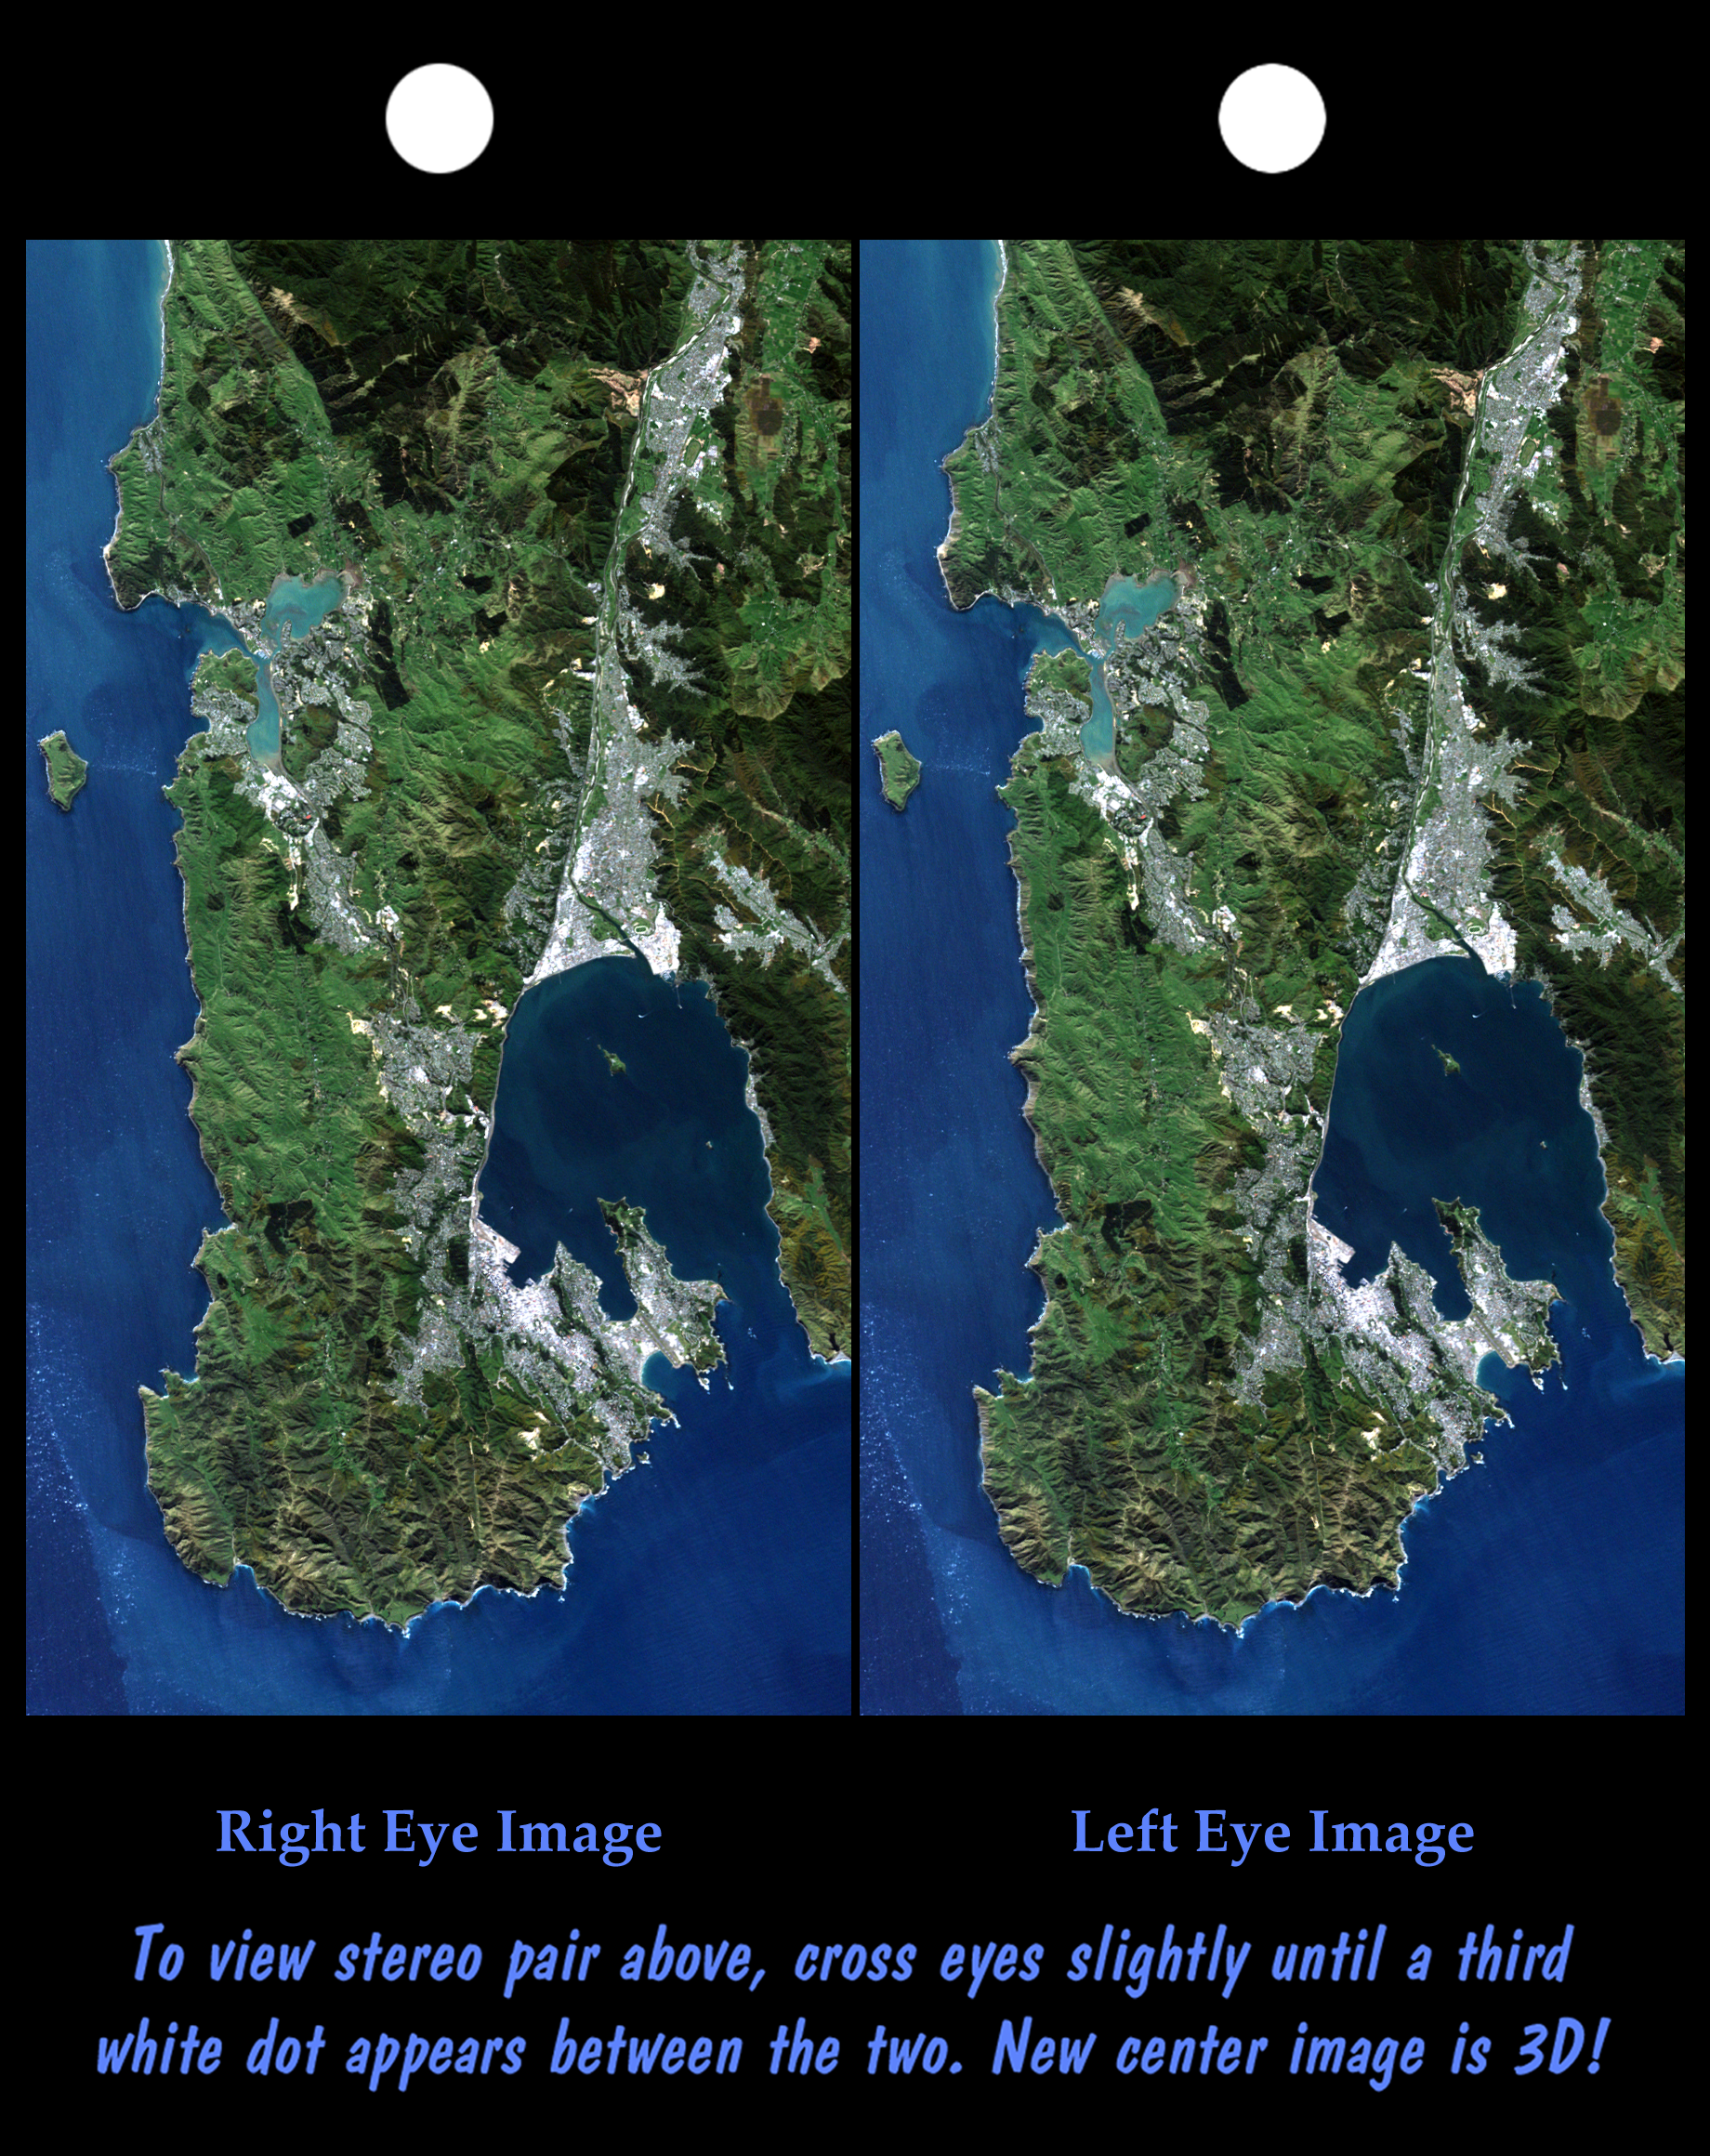

Stereo Pair: Wellington, New Zealand

Wellington, the capital city of New Zealand, is located on the shores of Port Nicholson, a natural harbor at the south end of North Island. The city was founded in 1840 by British emigrants and now has a regional population of more than 400,000 residents. As seen here, the natural terrain imposes strong control over the urban growth pattern (urban features generally appear gray or white in this view). Rugged hills generally rising to 300 meters (~1,000 feet) help protect the city and harbor from strong winter winds

New Zealand is seismically active and faults are readily seen in the topography. The Wellington Fault forms the straight northwestern (left) shoreline of the harbor. Toward the southwest (down) the fault crosses through the city, then forms linear canyons in the hills before continuing offshore at the bottom. Toward the northeast (upper right) the fault forms the sharp mountain front along the northern edge of the heavily populated Hutt Valley.

This stereoscopic image pair was generated using topographic data from the Shuttle Radar Topography Mission, combined with an enhanced true color Landsat7 satellite image. The topography data are used to create two differing perspectives of a single image, one perspective for each eye. In doing so, each point in the image is shifted slightly, depending on its elevation. When stereoscopically merged, the result is a vertically exaggerated view of the Earth’s surface in its full three dimensions.

Landsat satellites have provided visible light and infrared images of the Earth continuously since 1972. SRTM topographic data match the 30 meter (99 foot) spatial resolution of most Landsat images and will provide a valuable complement for studying the historic and growing Landsat data archive. The Landsat 7 Thematic Mapper image used here was provided to the SRTM project by the United States Geological Survey, Earth Resources Observation Systems (EROS) data Center, Sioux Falls, South Dakota.

Elevation data used in this image was acquired by the Shuttle Radar Topography Mission (SRTM) aboard the Space Shuttle Endeavour, launched on February 11, 2000. SRTM used the same radar instrument that comprised the Spaceborne Imaging Radar-C/X-Band Synthetic Aperture Radar (SIR-C/X-SAR) that flew twice on the Space Shuttle Endeavour in 1994. SRTM was designed to collect three-dimensional measurements of the Earth’s surface. To collect the 3-D data, engineers added a 60-meter-long (200-foot) mast, installed additional C-band and X-band antennas, and improved tracking and navigation devices. The mission is a cooperative project between the National Aeronautics and Space Administration (NASA), the National Imagery and Mapping Agency (NIMA) of the U.S. Department of Defense (DoD), and the German and Italian space agencies. It is managed by NASA’s Jet Propulsion Laboratory, Pasadena, CA, for NASA’s Earth Science Enterprise,Washington, DC.

Size: 48 by 27 kilometers (30 by 17 miles)
Location: 41.3 deg. South lat., 174.9 deg. East lon.
Orientation: North toward the upper left
Image Data: Landsat bands 1,2 and 3 shown in blue, green and red
Original Data Resolution: SRTM and Landsat, 30 meters (99 feet)
Date Acquired: February 20, 2000 (SRTM); September 29, 1999 (Landsat)

Credit: NASA/JPL/NIMA